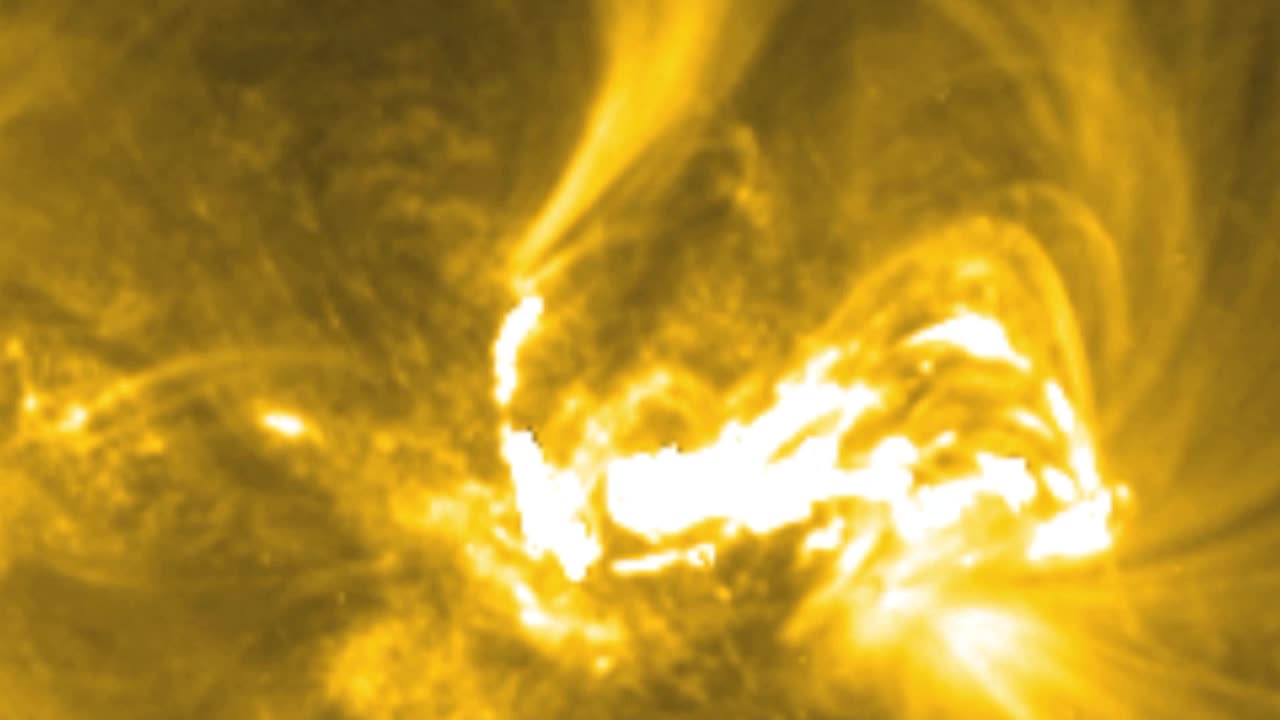

NASA's Best-Observed X-Class Flare of All Time

On March 29, 2014 the sun released an X-class flare. It was observed by NASA's Interface Region Imaging Spectrograph, or IRIS; NASA's Solar Dynamics Observatory, or SDO; NASA's Reuven Ramaty High Energy Solar Spectroscopic Imager, or RHESSI; the Japanese Aerospace Exploration Agency's Hinode; and the National Solar Observatory's Dunn Solar Telescope located at Sacramento Peak in New Mexico. To have a record of such an intense flare from so many observatories is unprecedented. Such research can help scientists better understand what catalyst sets off these large explosions on the sun. Perhaps we may even some day be able to predict their onset and forewarn of the radio blackouts solar flares can cause near Earth - blackouts that can interfere with airplane, ship and military communications.

Credit: NASA Goddard